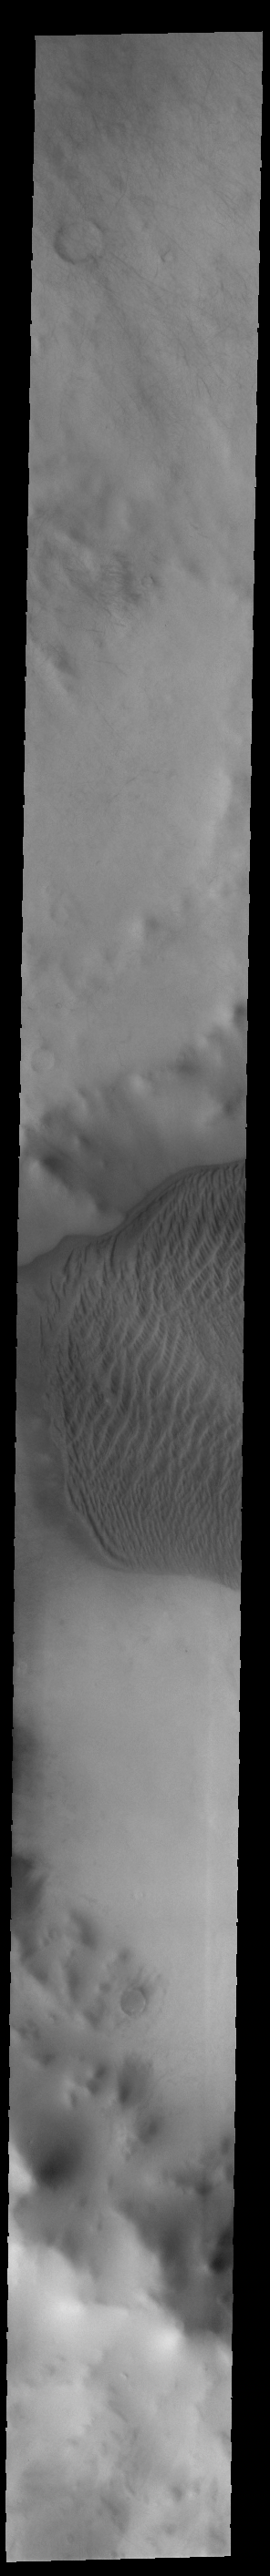

Charlier Crater Dunes

This VIS image shows part of the large sand sheet with surface dune forms on the floor of Charlier Crater in Terra Sirenum.

Credit: NASA/JPL-Caltech/ASU